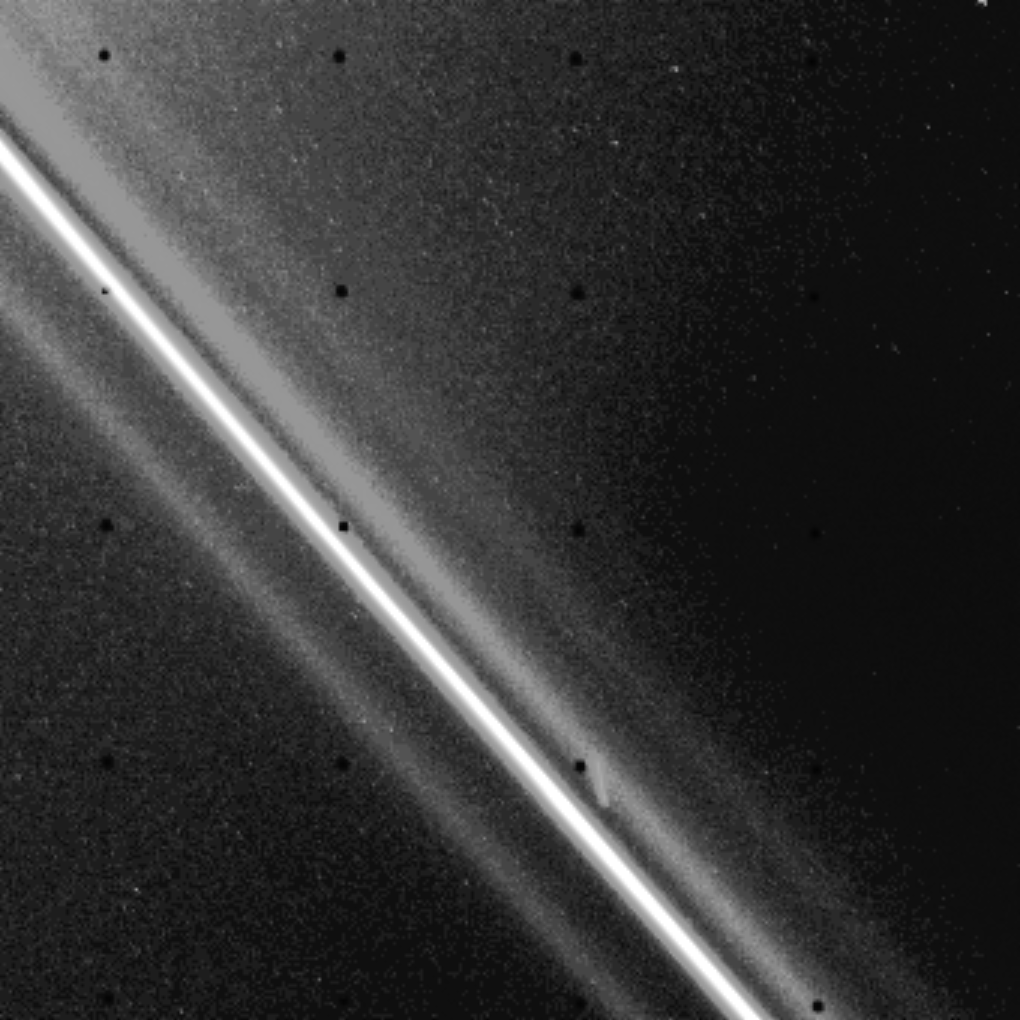

Image of Saturn’s F-ring

Voyager 2 took this high-resolution image of Saturn’s F-ring Aug. 26 from a distance of 51,500 kilometers (32,000 miles). This closeup view shows that the ring is made up of at least four distinct components. A higher-resolution scan through the F-ring, the result of the star occultation experiment conducted by the spacecraft’s photopolarimeter, showed even finer structure in the ring. Voyager 1 showed a braiding effect not evident in this picture. The small black dots are reseau (reference) marks on the camera. The small bright dash in the middle right of the image is a star trail. The Voyager project is managed for NASA by the Jet Propulsion Laboratory, Pasadena, Calif.

Credit: NASA/JPL